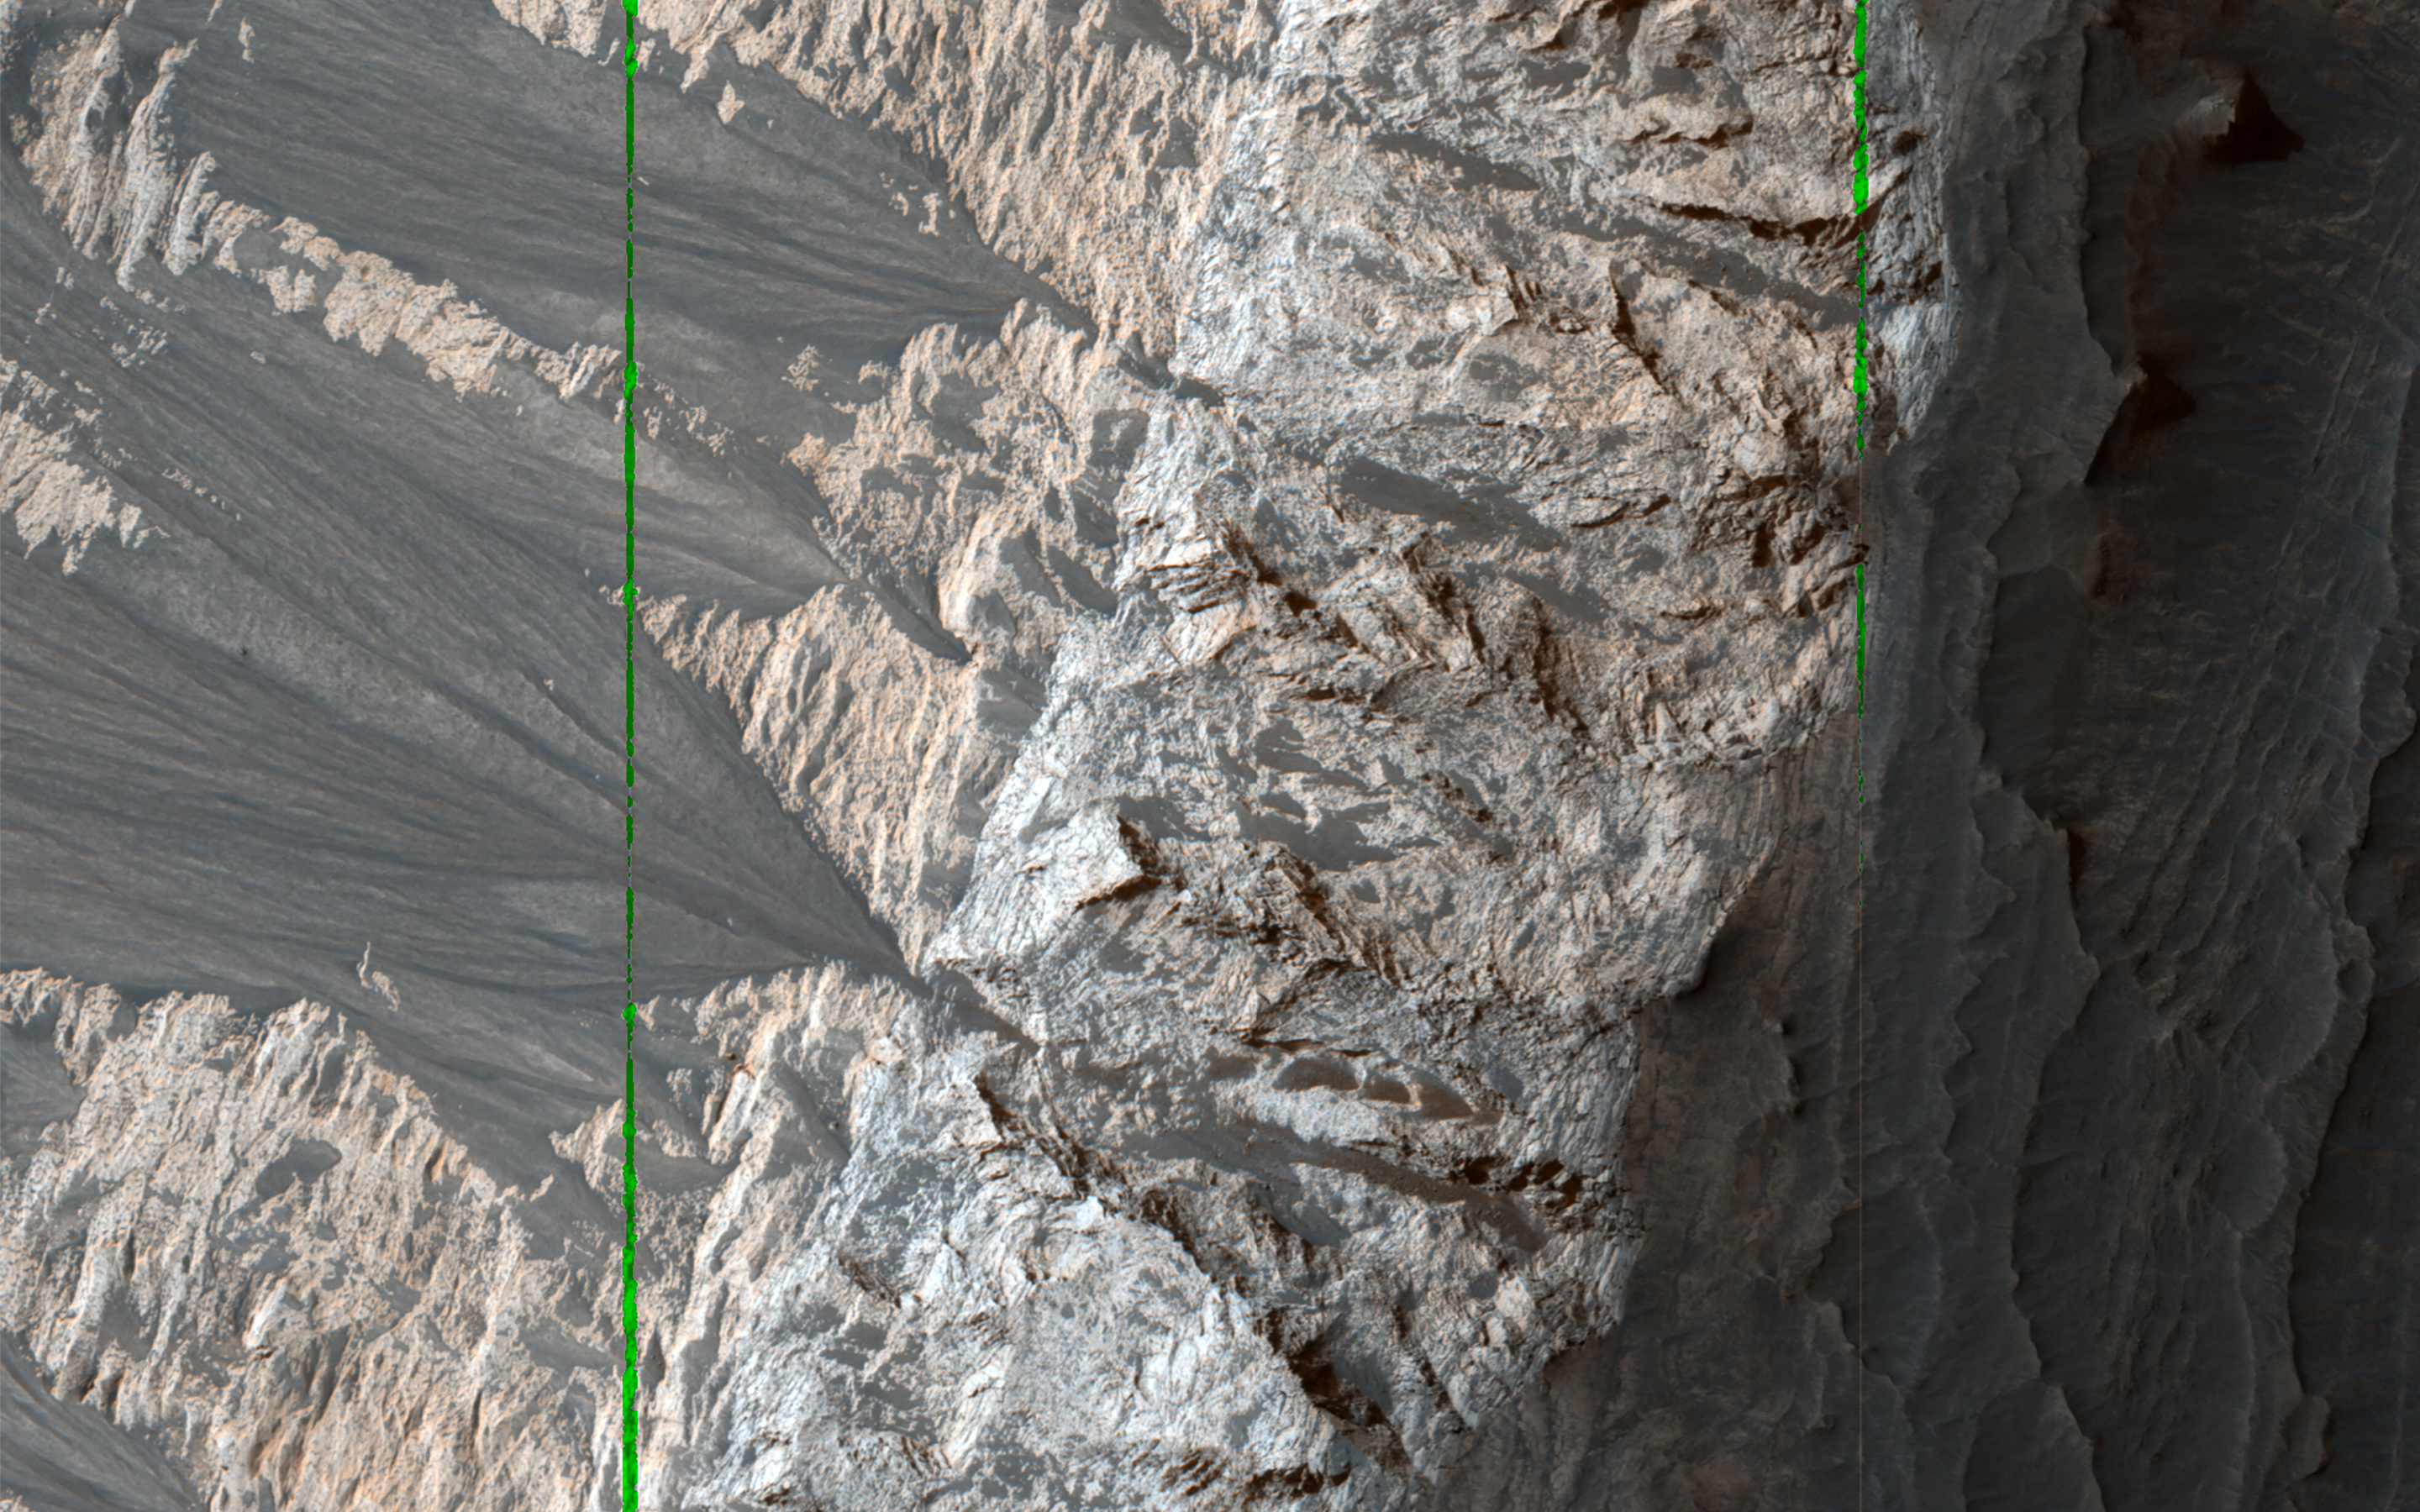

Cliffs of Crumbling, Layered Sediments

Massive deposits of sediments rich in hydrated sulfates are found in central Valles Marineris. Such deposits on Earth are soft and easily eroded, and that appears to be true on Mars as well.

There are large gullies and sediment fans along the steepest slopes. Elsewhere on Mars, such slopes are actively eroding in before-and-after HiRISE images, so this would be a good location to observe again in a future year. Linear gaps in data coverage on the bright sun-facing slopes are locations where the image data is saturated.

The map is projected here at a scale of 50 centimeters (19.7 inches) per pixel. (The original image scale is 52.6 centimeters [20.7 inches] per pixel [with 2 x 2 binning]; objects on the order of 158 centimeters [62.2 inches] across are resolved.) North is up.

The University of Arizona, in Tucson, operates HiRISE, which was built by Ball Aerospace & Technologies Corp., in Boulder, Colorado. NASA’s Jet Propulsion Laboratory, a division of Caltech in Pasadena, California, manages the Mars Reconnaissance Orbiter Project for NASA’s Science Mission Directorate, Washington.

Credit: NASA/JPL-Caltech/University of Arizona